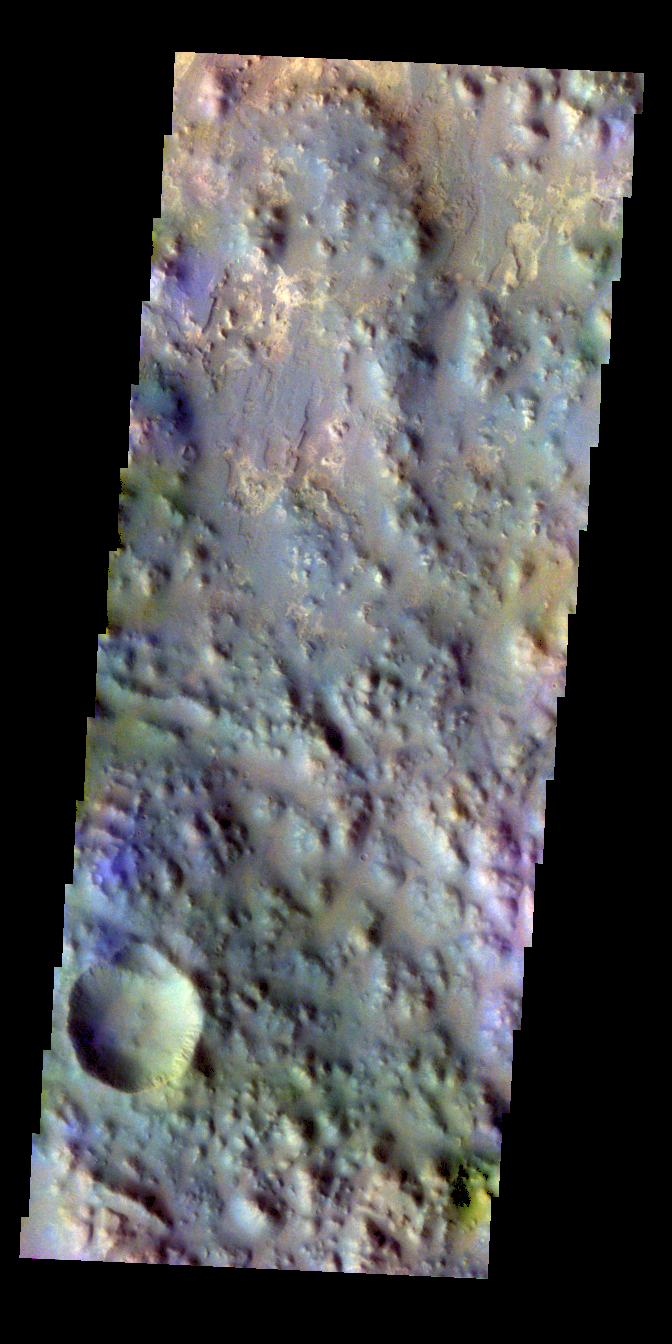

Iani Chaos – False Color

The THEMIS VIS camera contains 5 filters. The data from different filters can be combined in multiple ways to create a false color image. These false color images may reveal subtle variations of the surface not easily identified in a single band image. Today’s false color image shows part of Iani Chaos.

Credit: NASA/JPL-Caltech/ASU